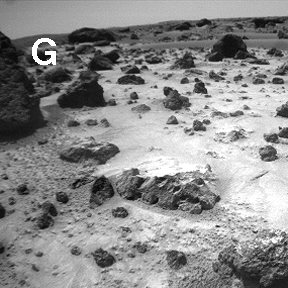

Sojourner Rover View of Cloddy Deposits near “Pooh Bear”

Sojourner’s observations in the Ares region on Mars raise and answer questions about the origins of the rocks and other deposits found there. Deposits are not the same everywhere. Bright, fine-grained drifts (right center) are abundant as thin (less than a few centimeters), discontinuous ridged sheets and wind tails that overlie cloddy deposits of dust, clods, and tiny (less than 1 cm) rocks.

NOTE: original caption as published in Science magazine

Mars Pathfinder is the second in NASA’s Discovery program of low-cost spacecraft with highly focused science goals. The Jet Propulsion Laboratory, Pasadena, CA, developed and manages the Mars Pathfinder mission for NASA’s Office of Space Science, Washington, D.C. JPL is a division of the California Institute of Technology (Caltech).

Photojournal note: Sojourner spent 83 days of a planned seven-day mission exploring the Martian terrain, acquiring images, and taking chemical, atmospheric and other measurements. The final data transmission received from Pathfinder was at 10:23 UTC on September 27, 1997. Although mission managers tried to restore full communications during the following five months, the successful mission was terminated on March 10, 1998.

Credit: NASA/JPL